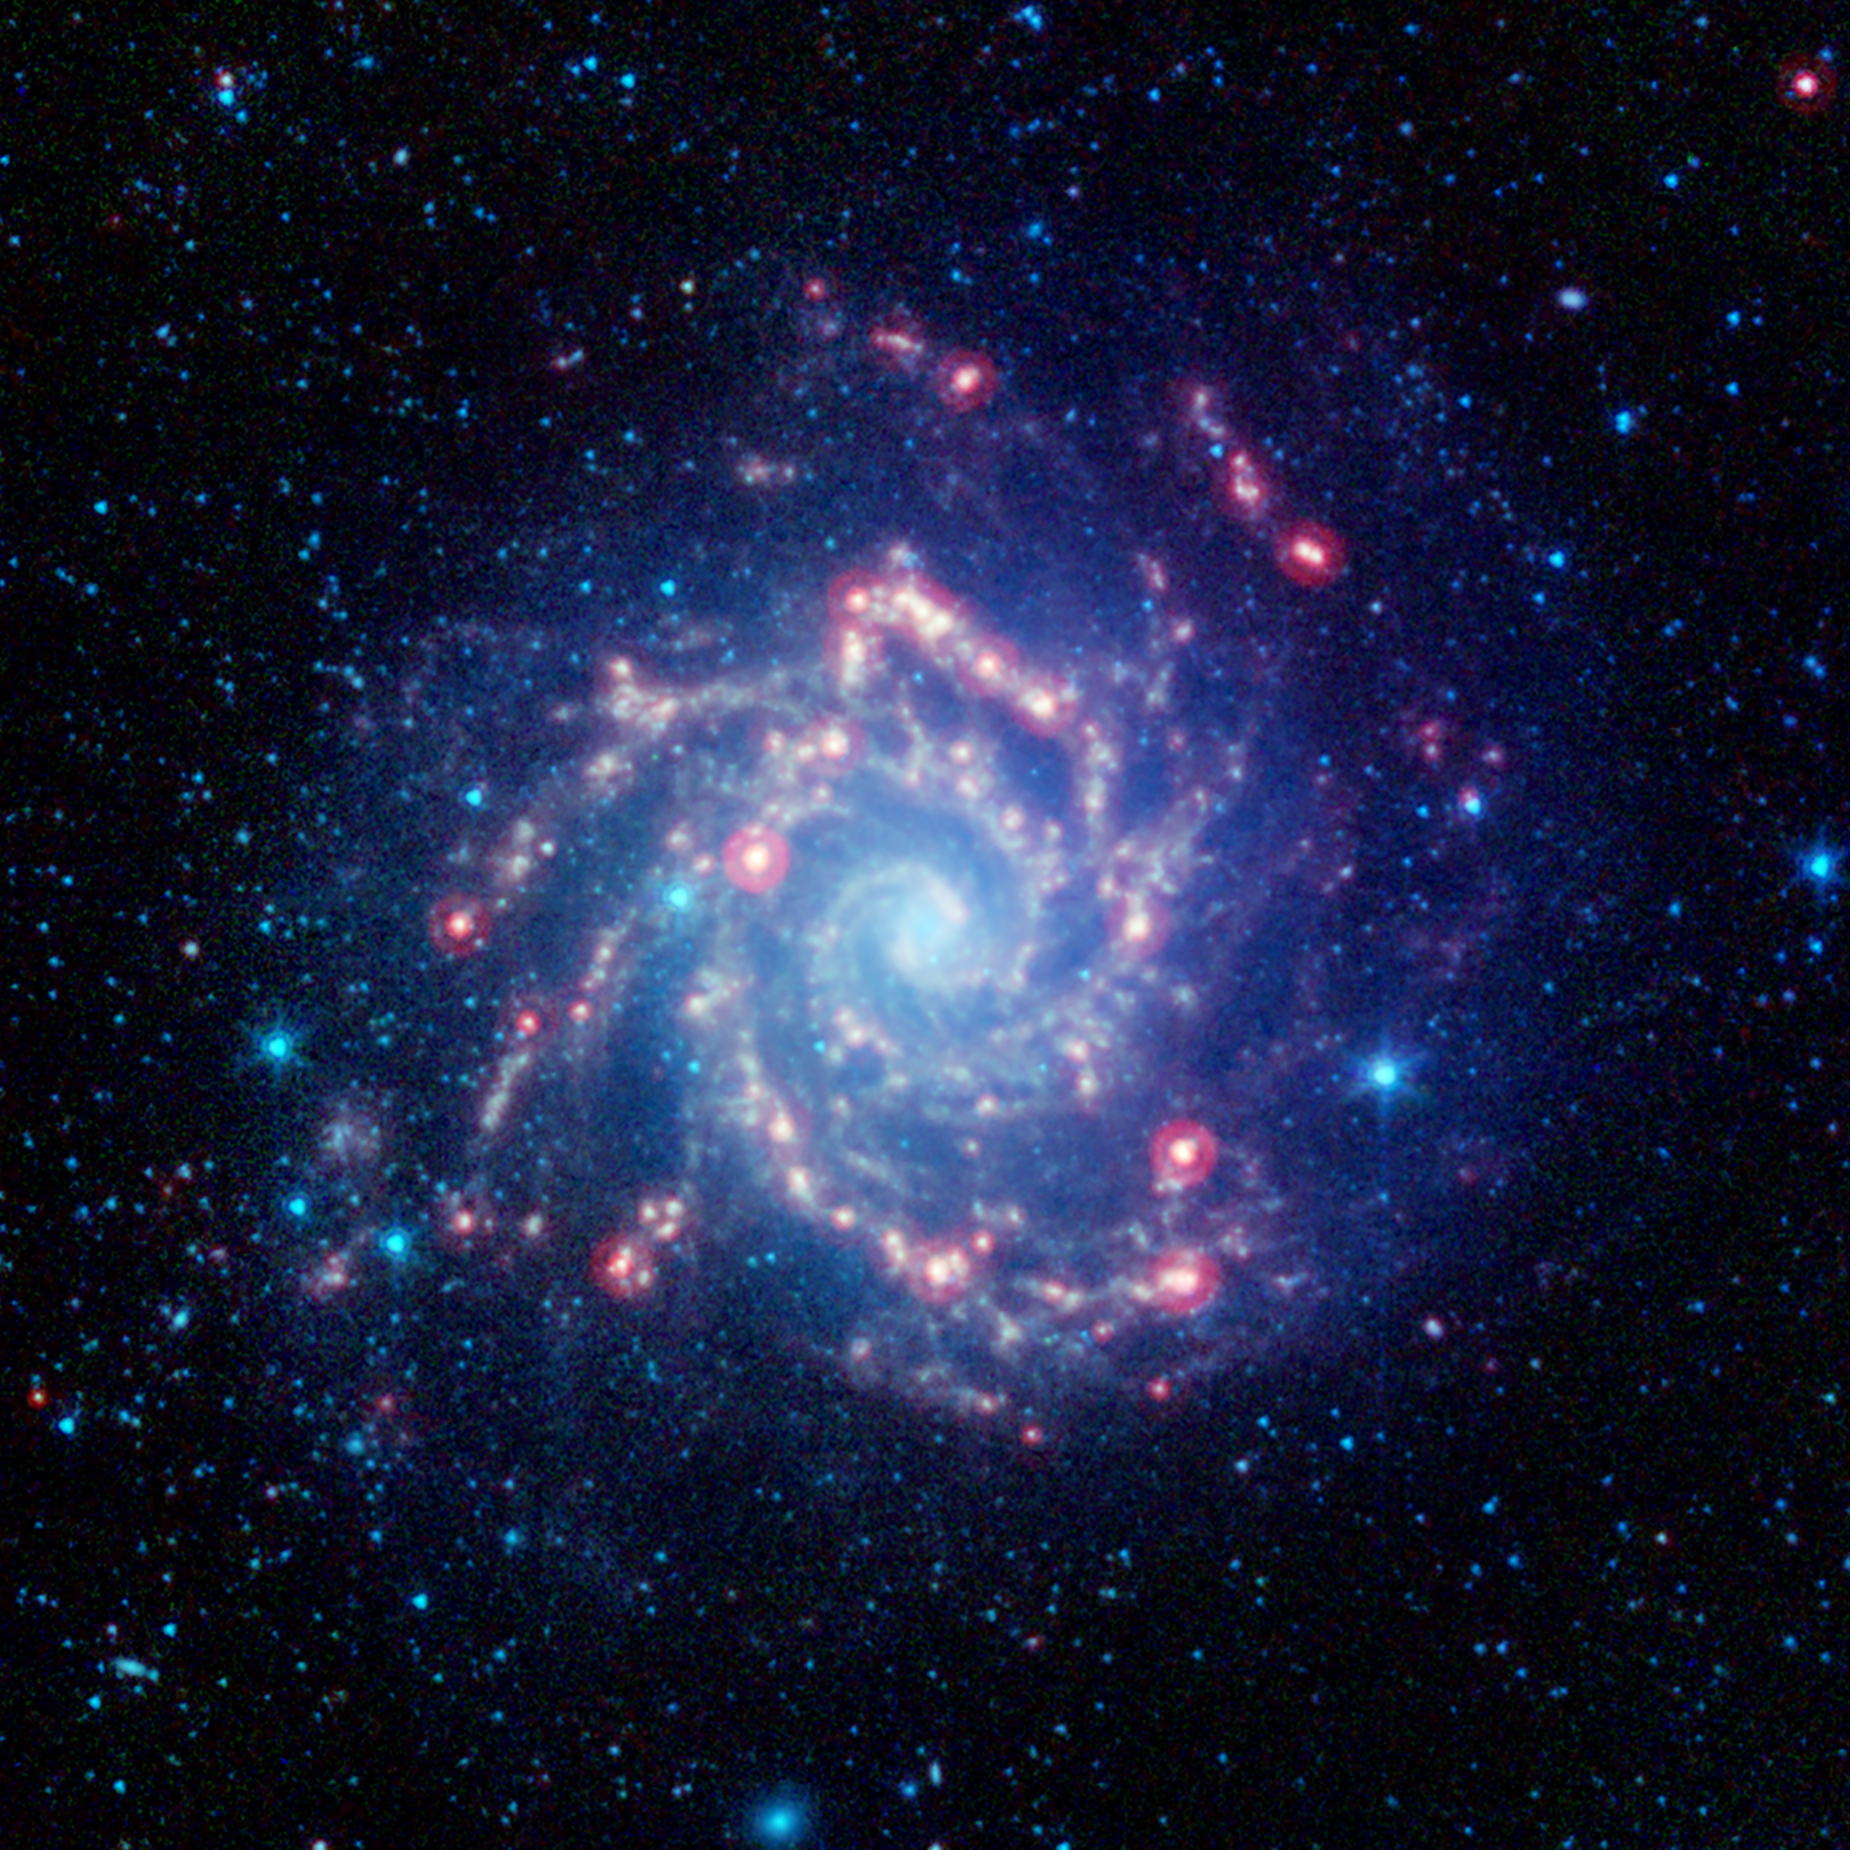

Dusty, Forming Stars in the Phantom Galaxy (M74)

Messier 74, also known as the Phantom Galaxy, is seen here in infrared light which showcases its sweeping spiral arms and star-forming regions. This image was created using archival data from NASA's Spitzer Space Telescope, revealing dust clouds that, in visible light, appear dark.

Messier 74 is an archetype of the "grand design" spiral galaxy and is nearly face-on to our view, providing a perfect view of its structure. In this infrared image, the light from stars appears blue, as stars are brightest at shorter wavelengths of infrared light and less visible at longer wavelengths.

Filamentary dust clouds are a feature of spiral arms, and help to trace regions where gas reaches higher densities and can lead to the formation of stars. These clouds light up at longer wavelengths of light, appearing as pale yellow filaments. Regions of newly-forming stars show up as bright red dots scattered along the arms, as they glow most brightly at the longest infrared wavelengths in this image.

The galaxy is located in the Pisces constellation and is situated about 30 million light-years away. It has a visible diameter of approximately 10 arc minutes, which is about a third as wide as the full moon. However, its low surface brightness makes it too faint to be seen with the naked eye and makes it a challenging target even for small backyard telescopes.

In this image, infrared light at wavelengths of 3.6, 4.5, and 8.0 microns from Spitzer’s IRAC instrument is displayed as blue, cyan, and green, respectively, while light from Spitzer’s MIPS instrument at 24 microns is shown in red.

Credit: NASA/JPL-Caltech